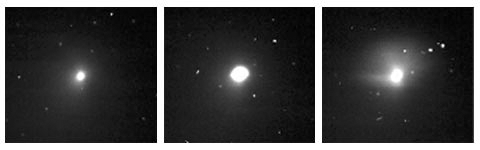

Cometary ‘Sneeze’

This movie of comet Tempel 1 is made up of raw images taken by the medium resolution imager on the Deep Impact spacecraft. The images were acquired between June 22 and June 24, 2005. A brightening by a factor of about 5 and a rapid decay to baseline brightness were observed on June 22. As the comet moves through space, background stars pass in and out of the field of view. Cosmic rays hitting the spacecraft’s detector give an appearance of flickering. This is an artifact of space cameras that can be removed.

Credit: NASA/JPL-Caltech/UMD